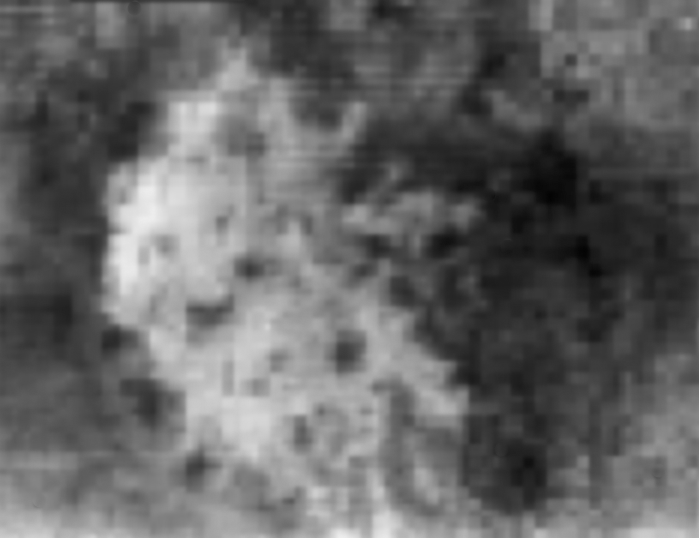

Hotei Arcus in Infrared

This infrared image taken by the visual and infrared mapping spectrometer on NASA’s Cassini spacecraft shows Hotei Arcus, a region on Saturn’s moon Titan where changes in brightness have been measured several times during the last four years.

The brightness variations, combined with flow-like morphology seen in higher resolution Cassini radar images, suggest that Hotei Arcus may be the site of current activity, possibly an ice volcano. If so, it would be the first active cryovolcano to be observed on Titan. The red markings in the false color image (Figure 1) indicate a region that is chemically distinct from its surroundings, which may correspond to the most recent location of activity.

Visual and infrared mapping spectrometer scientists also report the brightness changes are consistent with transient deposits of ammonia frost on Titan’s surface, although other materials cannot be ruled out. Ammonia is generally believed to be an important component in the interior of Titan. The association of ammonia with brightening in this region would further suggest that Hotei Arcus is presently a center of activity.

This image was taken at a distance of 29,000 kilometers (18,000 miles) on Nov. 19, 2008.

The Cassini-Huygens mission is a cooperative project of NASA, the European Space Agency and the Italian Space Agency. The Jet Propulsion Laboratory, a division of the California Institute of Technology in Pasadena, manages the mission for NASA’s Science Mission Directorate, Washington, D.C. The Cassini orbiter was designed, developed and assembled at JPL. The visual and infrared mapping spectrometer team is based at the University of Arizona.

Credit: NASA/JPL/University of Arizona